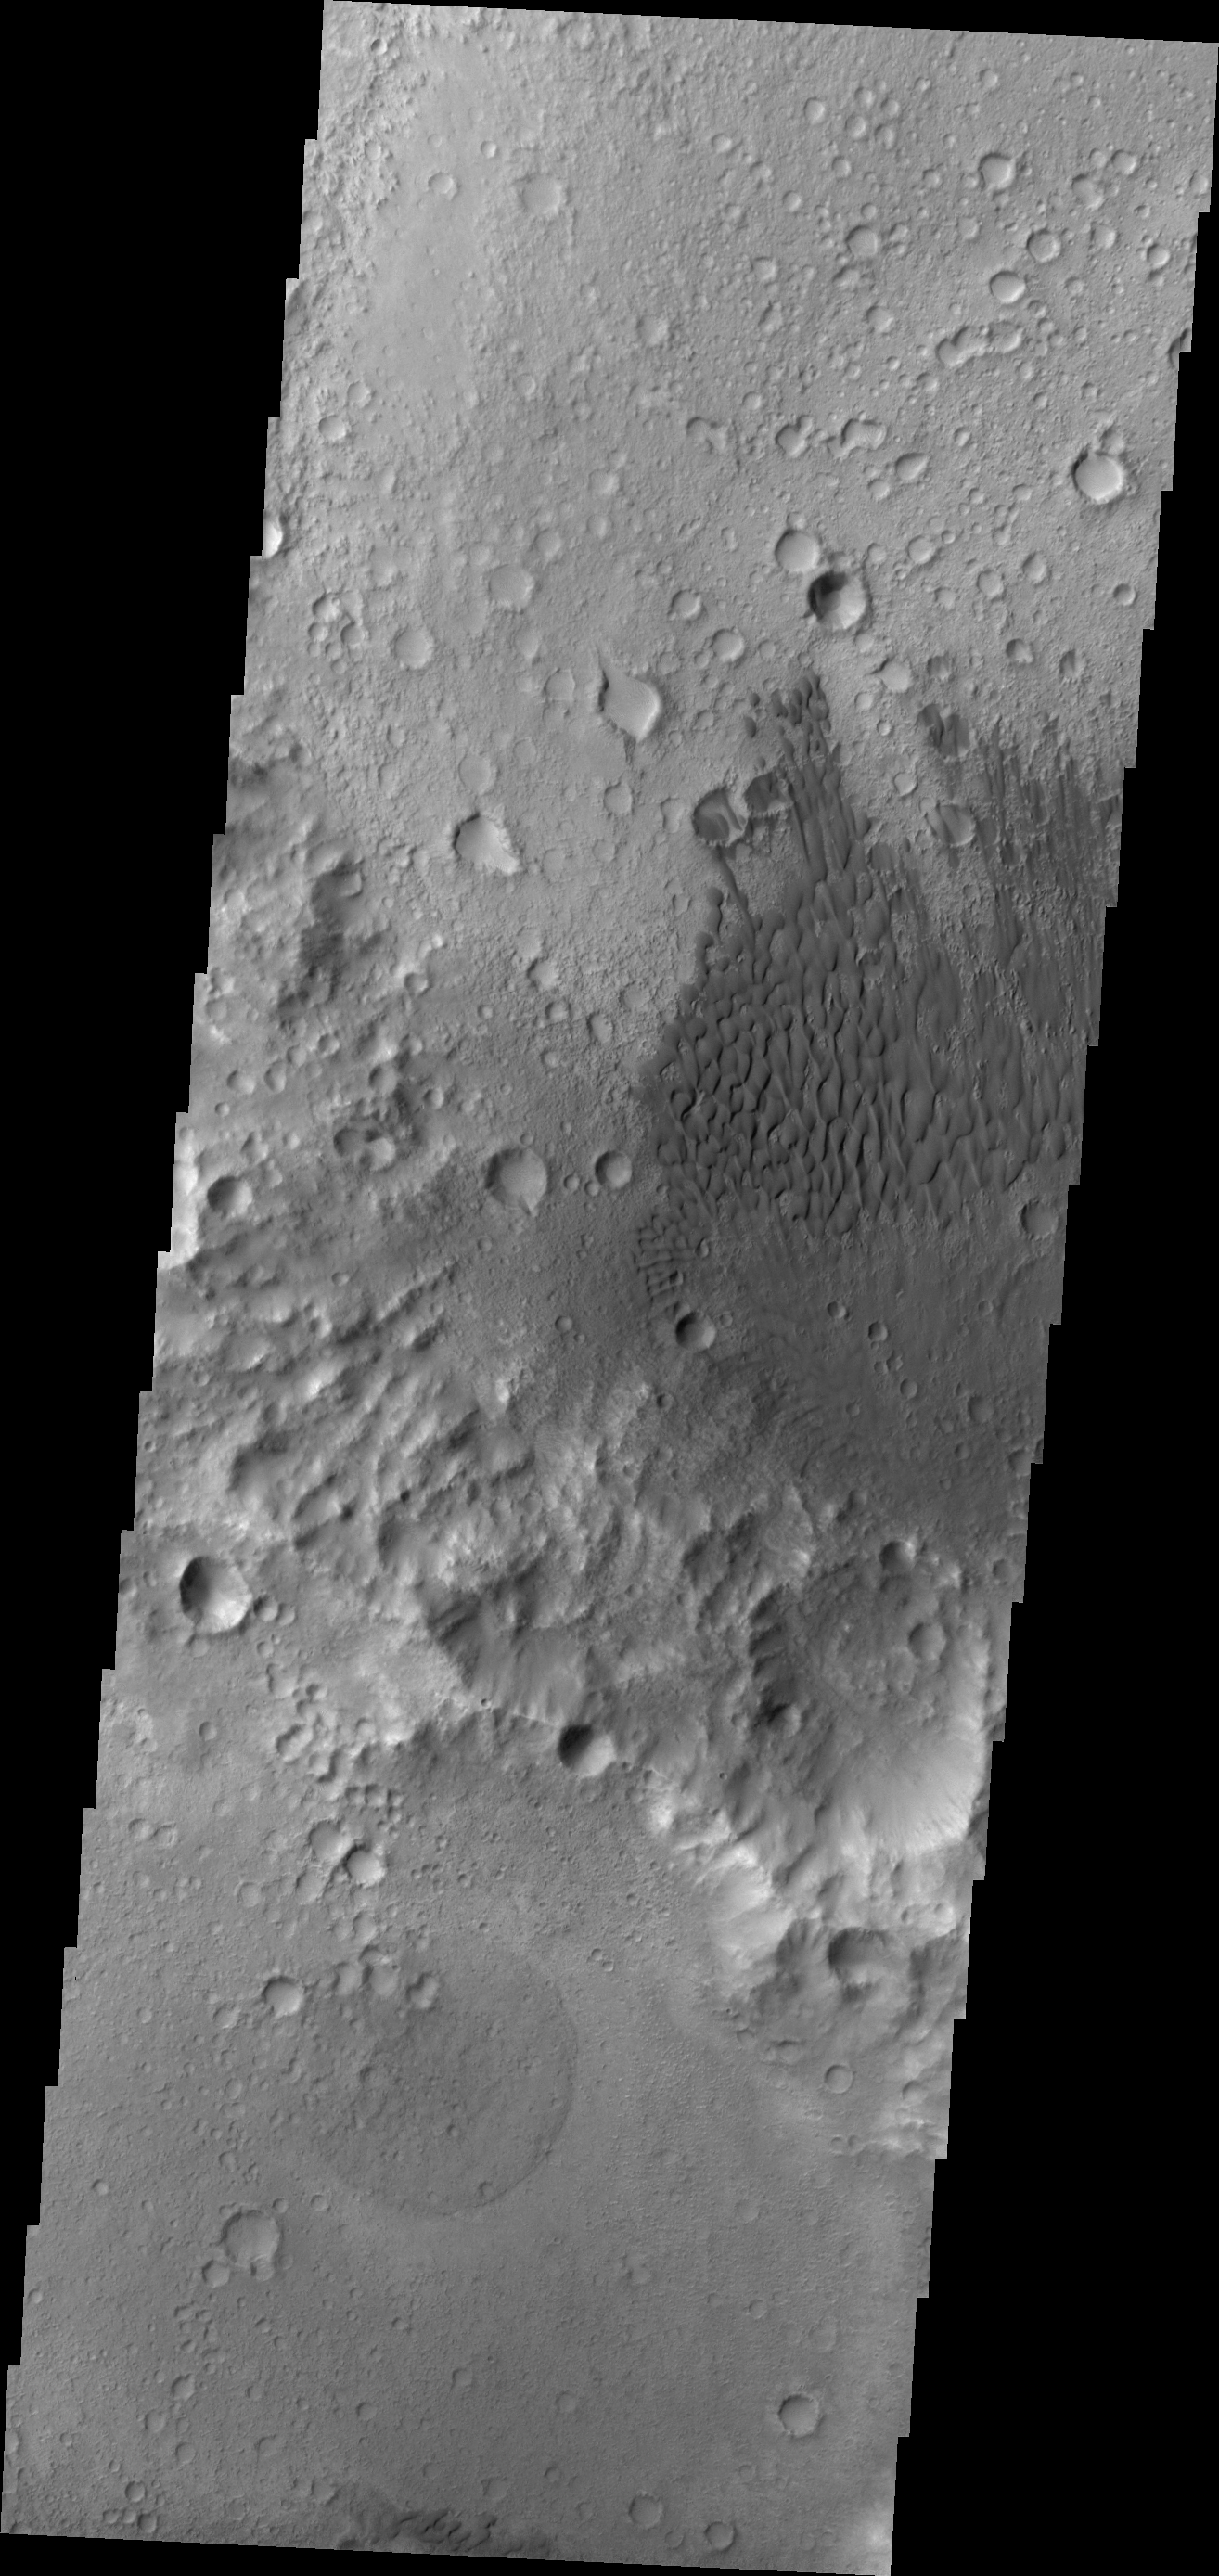

Dunes in Tyrrhena Terra

This dunes in this VIS image are located on the floor of an unnamed crater in Tyrrhena Terra.

Credit: NASA/JPL/ASU